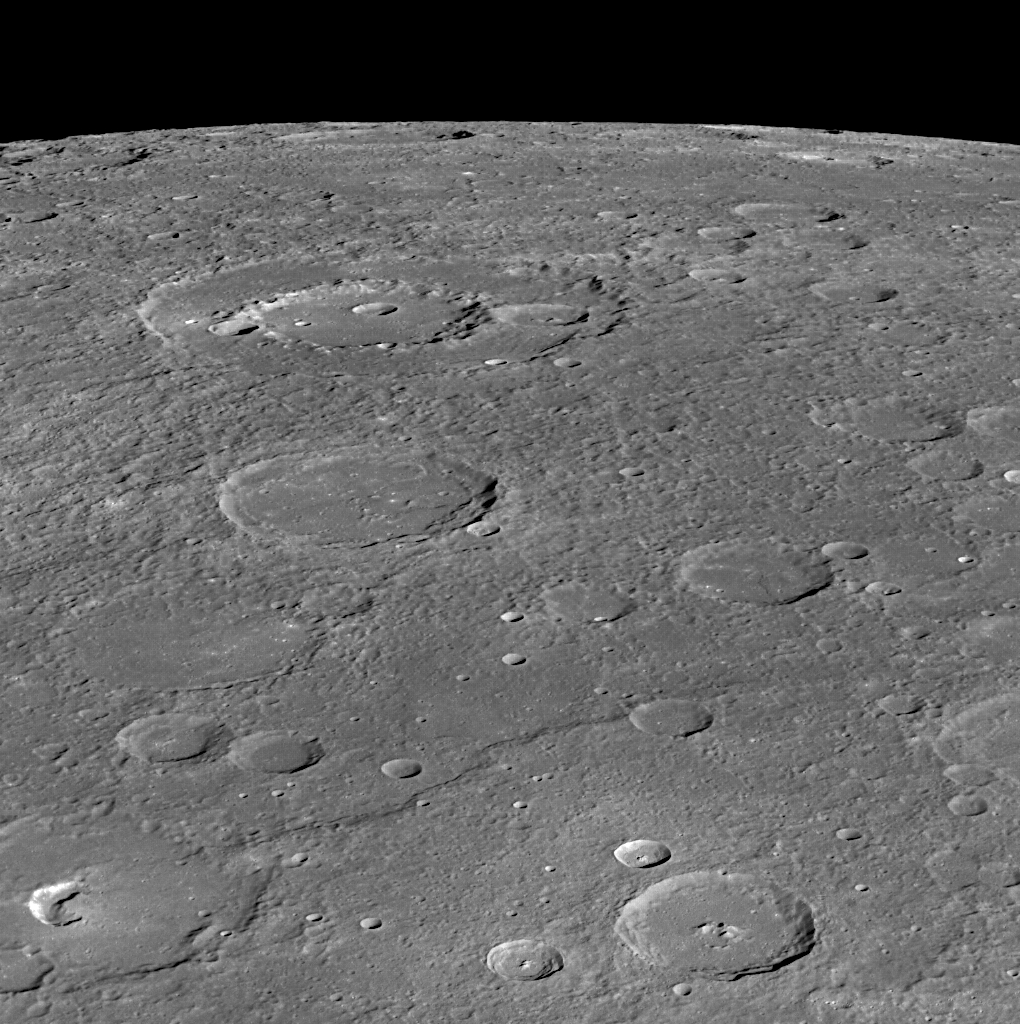

On the Horizon

Three named craters are featured prominently in this view. The peak-ring basin Wang Meng is toward the horizon, while the pit-floor crater Glinka is near the bottom left. Judah Ha Levi is about half way in between the two.

This image was acquired as part of MDIS’s high-incidence-angle base map. The high-incidence-angle base map complements the surface morphology base map of MESSENGER’s primary mission that was acquired under generally more moderate incidence angles. High incidence angles, achieved when the Sun is near the horizon, result in long shadows that accentuate the small-scale topography of geologic features. The high-incidence-angle base map was acquired with an average resolution of 200 meters/pixel.

Date acquired: November 16, 2013
Image Mission Elapsed Time (MET): 26888421
Image ID: 5205547
Instrument: Wide Angle Camera (WAC) of the Mercury Dual Imaging System (MDIS)
WAC filter: 7 (748 nanometers)
Center Latitude: 10.04°
Center Longitude: 251.2° E
Resolution: 292 meters/pixel
Scale: Wang Meng has a diameter of 165 km (103 miles)

The MESSENGER spacecraft is the first ever to orbit the planet Mercury, and the spacecraft’s seven scientific instruments and radio science investigation are unraveling the history and evolution of the Solar System’s innermost planet. MESSENGER acquired over 150,000 images and extensive other data sets. MESSENGER is capable of continuing orbital operations until early 2015.

For information regarding the use of images, see the MESSENGER image use policy.

Credit: NASA/Johns Hopkins University Applied Physics Laboratory/Carnegie Institution of Washington